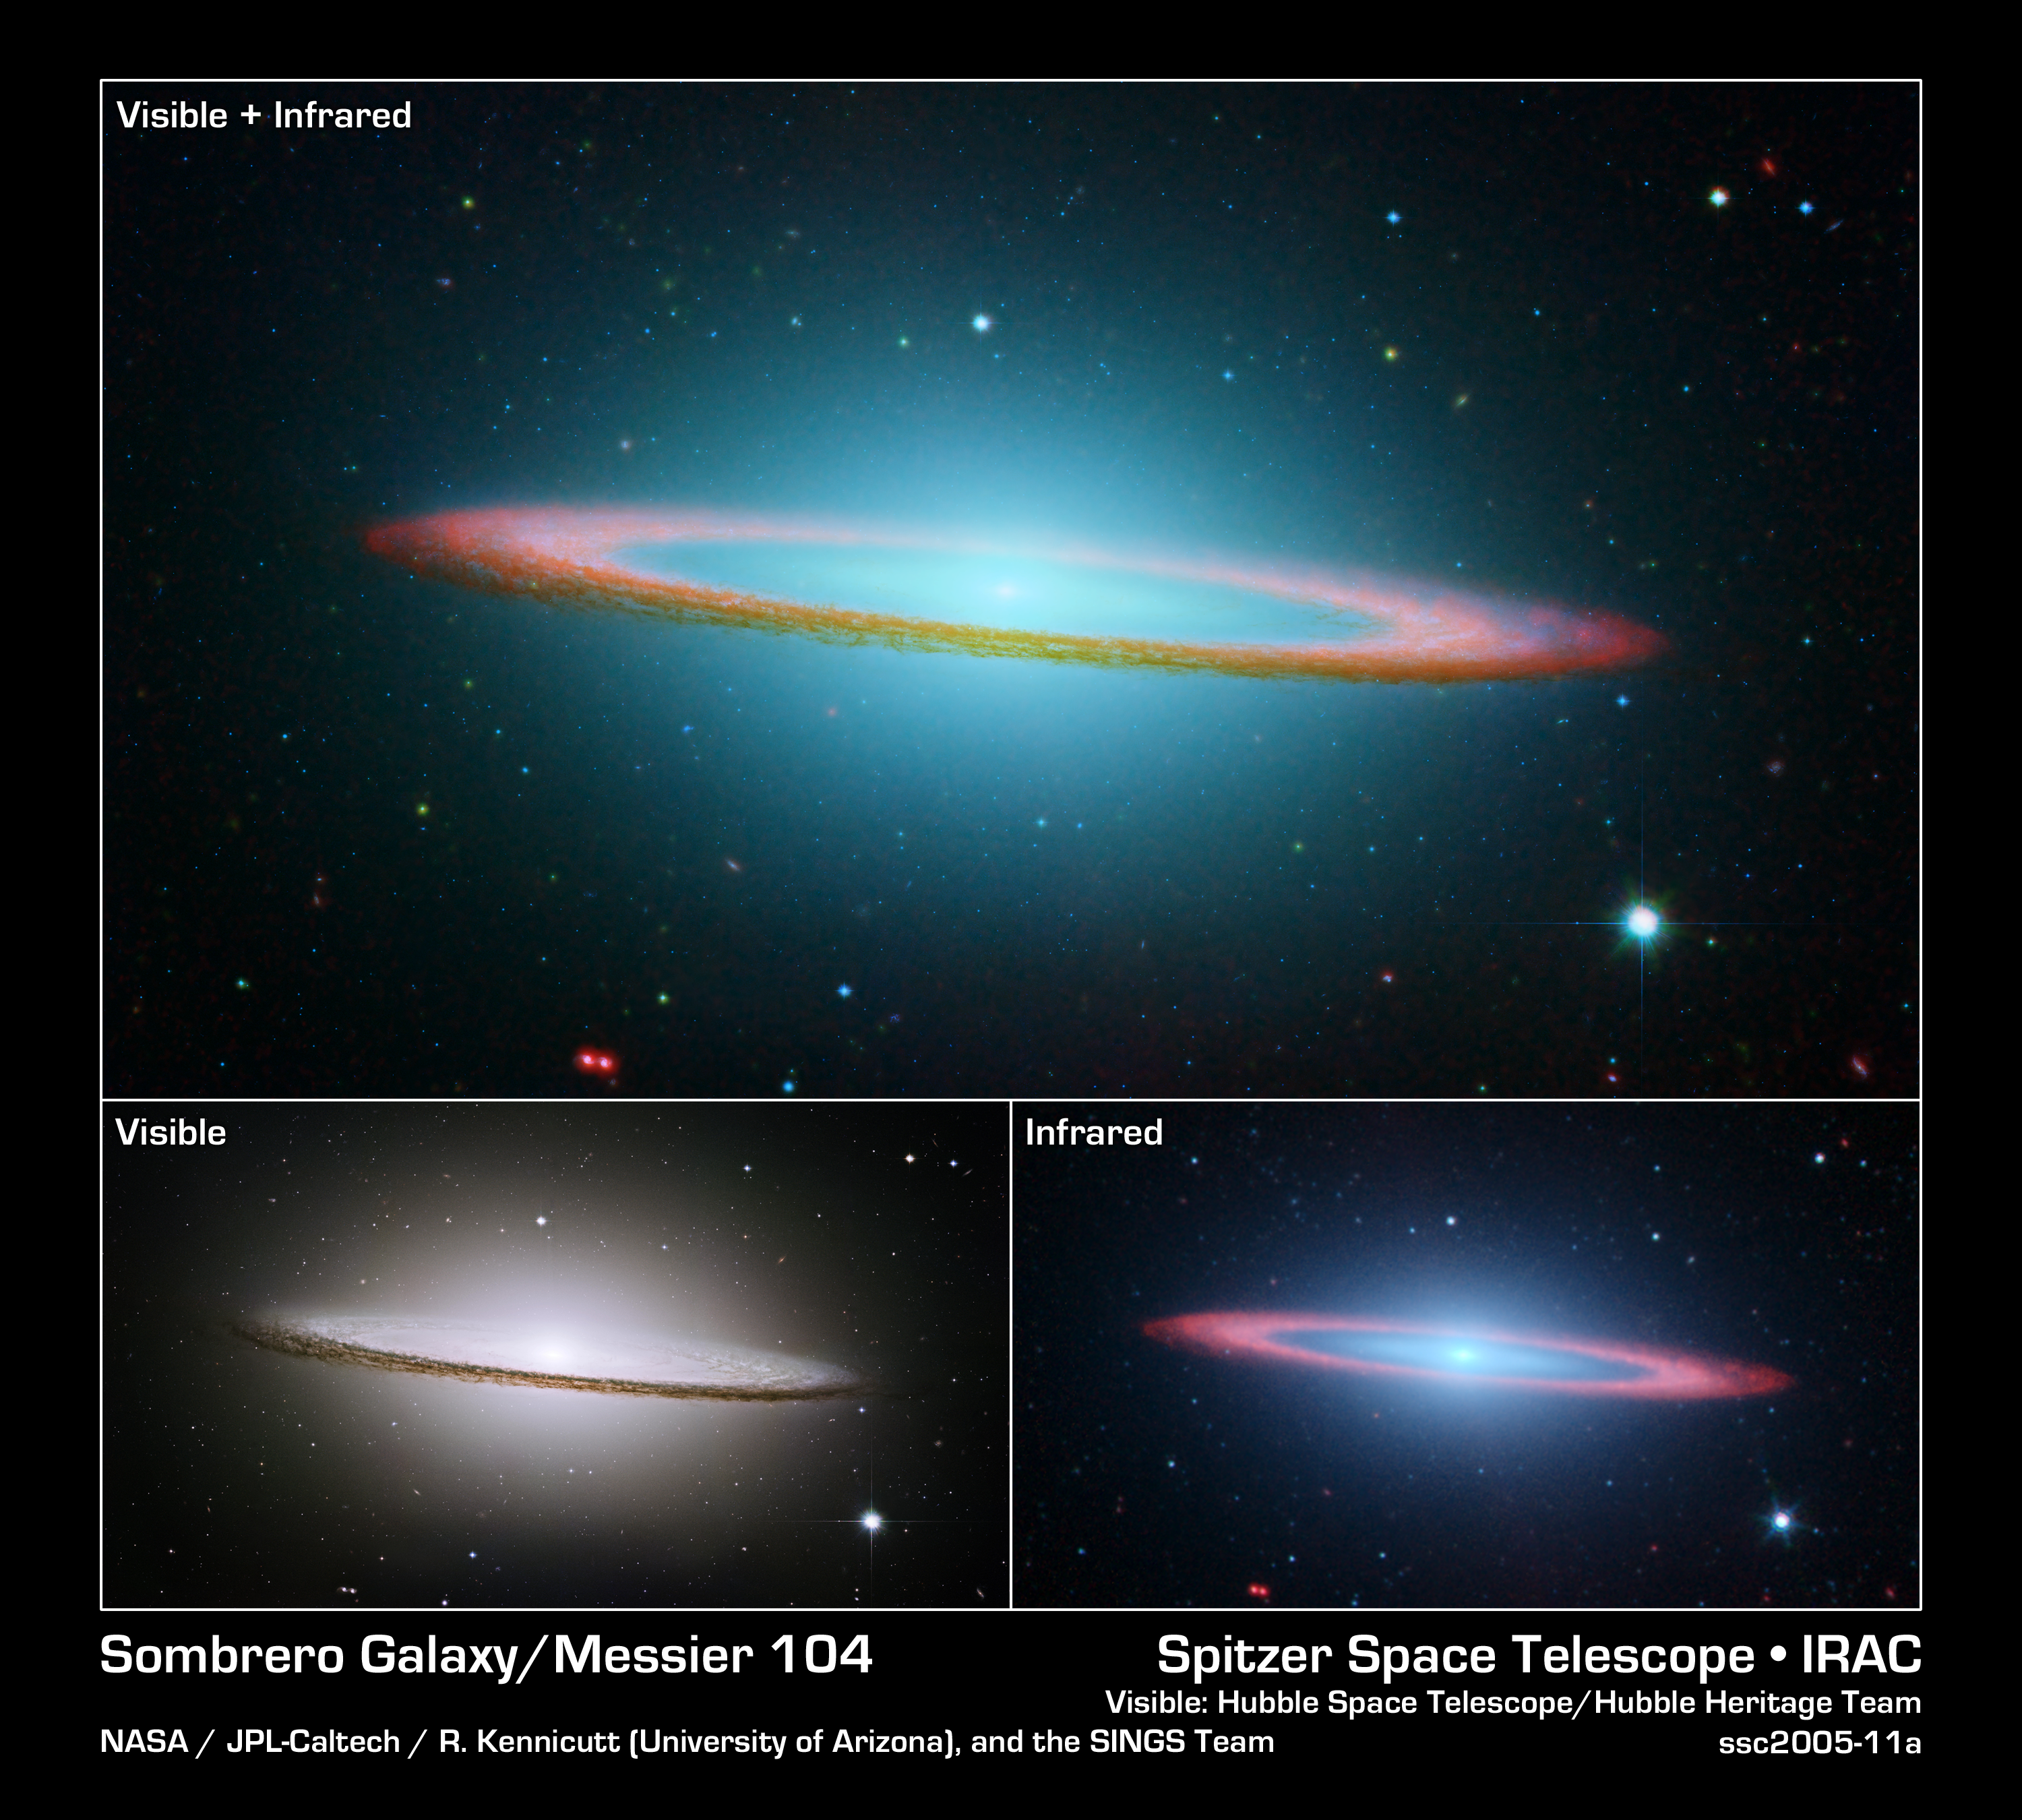

The Sombrero Galaxy in Visible, Infrared, and Composite

NASA's Spitzer and Hubble Space Telescopes joined forces to create this striking composite image of one of the most popular sights in the universe. Messier 104 is commonly known as the Sombrero galaxy because in visible light, it resembles the broad-brimmed Mexican hat. However, in Spitzer's striking infrared view, the galaxy looks more like a "bull's eye."

In Hubble's visible light image (lower left panel), only the near rim of dust can be clearly seen in silhouette. Recent observations using Spitzer's infrared array camera (lower right panel) uncovered the bright, smooth ring of dust circling the galaxy, seen in red. Spitzer's infrared view of the starlight, piercing through the obscuring dust, is easily seen, along with the bulge of stars and an otherwise hidden disk of stars within the dust ring.

Spitzer's full view shows the disk is warped, which is often the result of a gravitational encounter with another galaxy, and clumpy areas spotted in the far edges of the ring indicate young star-forming regions.

The Sombrero galaxy is located some 28 million light-years away. Viewed from Earth, it is just six degrees south of its equatorial plane. Spitzer detected infrared emission not only from the ring, but from the center of the galaxy too, where there is a huge black hole, believed to be a billion times more massive than our Sun.

The Spitzer picture is composed of four images taken at 3.6 (blue), 4.5 (green), 5.8 (orange), and 8.0 (red) microns. The contribution from starlight (measured at 3.6 microns) has been subtracted from the 5.8 and 8-micron images to enhance the visibility of the dust features.

The Hubble Heritage Team took these observations in May-June 2003 with the space telescope's Advanced Camera for Surveys. Images were taken in three filters (red, green, and blue) to yield a natural-color image. The team took six pictures of the galaxy and then stitched them together to create the final composite image. This magnificent galaxy has a diameter that is nearly one-fifth the diameter of the full Moon.

Credit: NASA/JPL-Caltech and The Hubble Heritage Team (STScI/AURA)